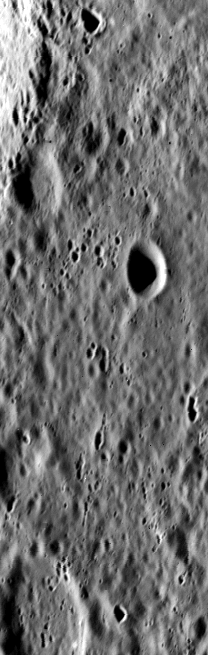

High Resolution View of Mercury

A limping Mariner 10 spacecraft was coaxed into a third and final encounter with Mercury in March of 1975. Due to several problems with the aging spacecraft, only ~450 useful images of the planet were acquired, though many are at significantly higher resolution than previous encounters. This is one of the highest resolution images of Mercury acquired by Mariner 10: Frame 528922, ~90 m/pixel.

The vertical (tall narrow) format of the third encounter images resulted from problems with the tape recorder and transmitter on the spacecraft. Only the middle quarter of each frame could be sent back.

The Mariner 10 mission, managed by the Jet Propulsion Laboratory for NASA’s Office of Space Science, explored Venus in February 1974 on the way to three encounters with Mercury-in March and September 1974 and in March 1975. The spacecraft took more than 7,000 photos of Mercury, Venus, the Earth and the Moon.

Credit: NASA/JPL